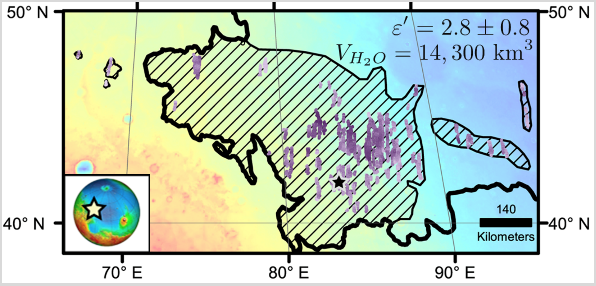

Location of Large Subsurface Water-Ice Deposit in Utopia Planitia, Mars

Diagonal striping on this map of a portion of the Utopia Planitia region on Mars indicates the area where a large subsurface deposit rich in water ice was assessed using the Shallow Radar (SHARAD) instrument on NASA’s Mars Reconnaissance Orbiter.

The area is about halfway between the planet’s equator and north pole, and the deposit is estimated to hold about as much water as what is in Lake Superior, largest of the Great Lakes.

The scale bar at lower right indicates 140 kilometers (76 miles). The violet vertical bars show depth to the bottom of the ice-rich deposit, as estimated from SHARAD passes overhead. Darkest violet indicates a depth of about 550 feet (about 170 meters). Palest violet indicates a depth of about 33 feet (10 meters). The value of 2.8 plus-or-minus 0.8 in the upper right corner denotes the dielectric constant, a property related to radar reflectivity. The value of 14,300 cubic kilometers is an estimate of the volume of water in the deposit.

SHARAD was provided by the Italian Space Agency. Its operations are led by Sapienza University of Rome, and its data are analyzed by a joint U.S.-Italian science team. The Planetary Science Institute, Tucson, Arizona, leads U.S. involvement in SHARAD. NASA’s Jet Propulsion Laboratory, a division of Caltech in Pasadena, California, manages the Mars Reconnaissance Orbiter for the NASA Science Mission Directorate, Washington. Lockheed Martin Space Systems, Denver, built the orbiter and supports its operations.

Credit: NASA/JPL-Caltech/Univ. of Rome/ASI/PSI